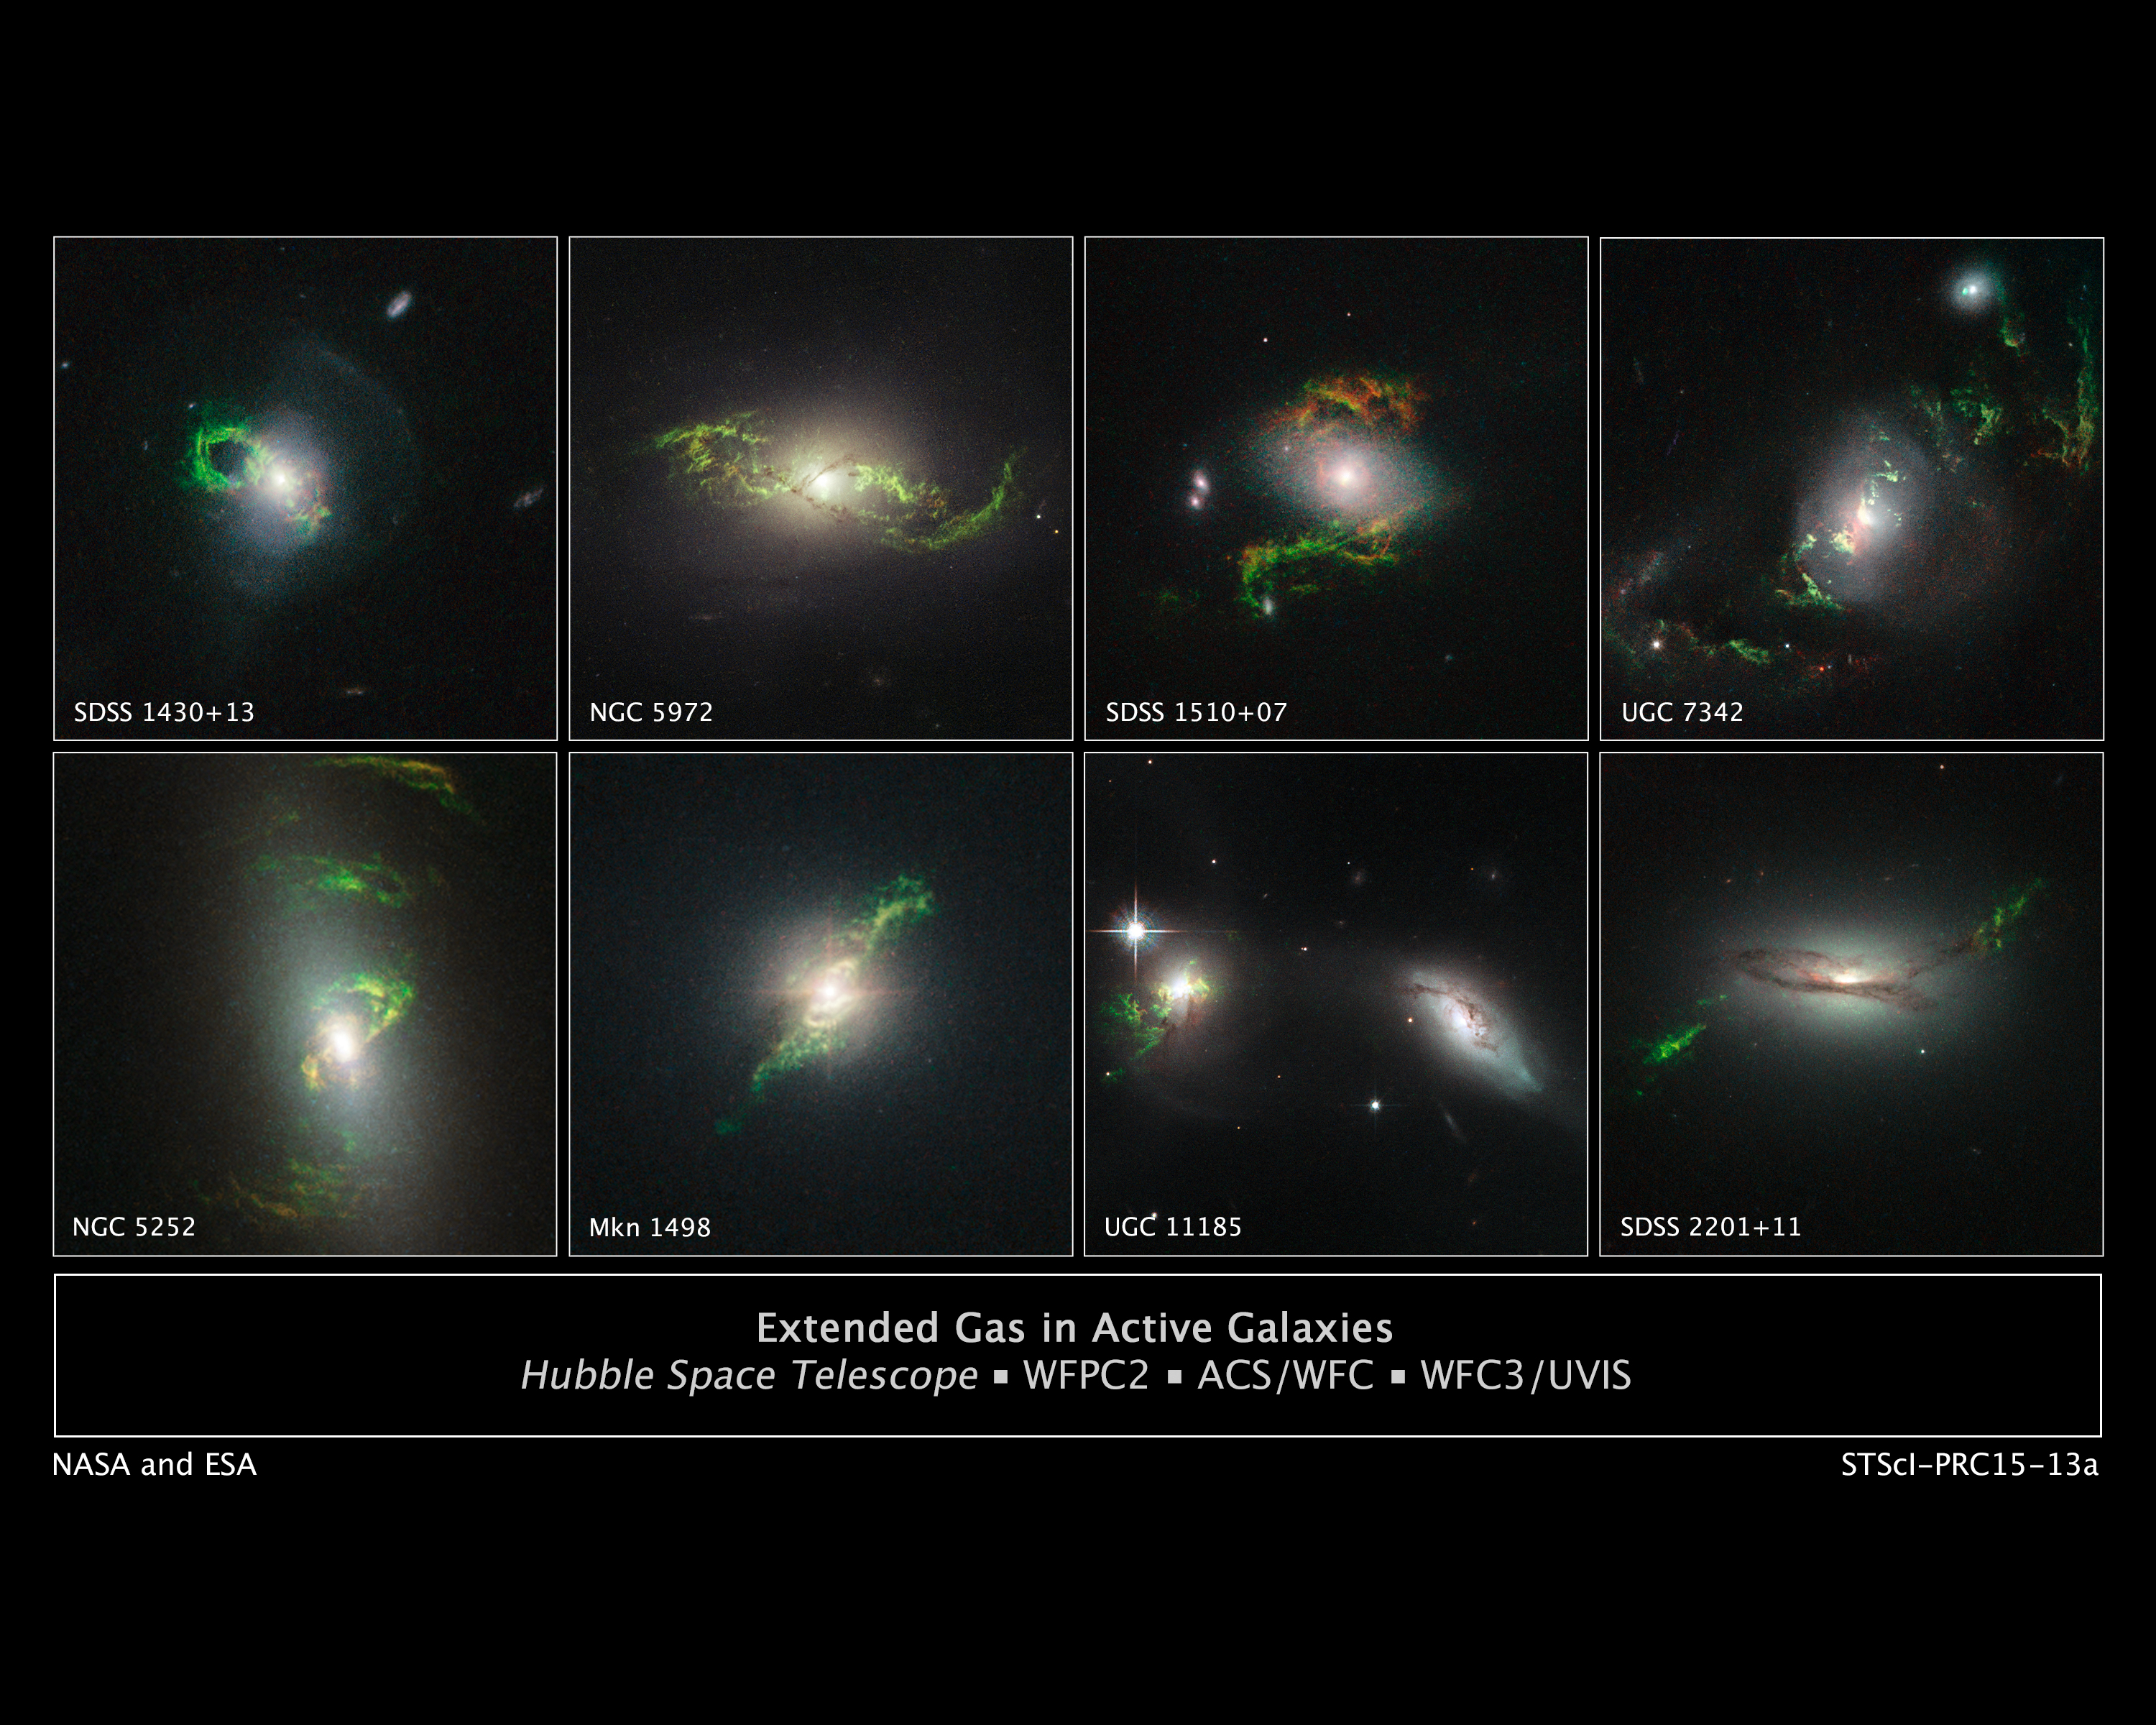

Extended Gas in Active Galaxies

These Hubble Space Telescope images reveal a set of bizarre, greenish, looping, spiral, and braided shapes around eight active galaxies. These huge knots of dust and gas appear greenish because they are glowing predominately in light from photoionized oxygen atoms.Each galaxy hosts a bright quasar that may have illuminated the structures. The ethereal wisps outside the host galaxies were blasted, perhaps briefly, by powerful ultraviolet radiation from a supermassive black hole at the core of each galaxy. Material falling into the black hole was heated to a point where a brilliant searchlight beam traveled into deep space. Because the quasars are not bright enough now to account for the present glow of the blobs, they may be a record of something that happened in the past inside the host galaxies. The black holes may have been fueled through collisions between two galaxies, and the filaments may be forensic evidence for material tattered in the collision.

Credit: NASA, ESA, and W. Keel (University of Alabama, Tuscaloosa)